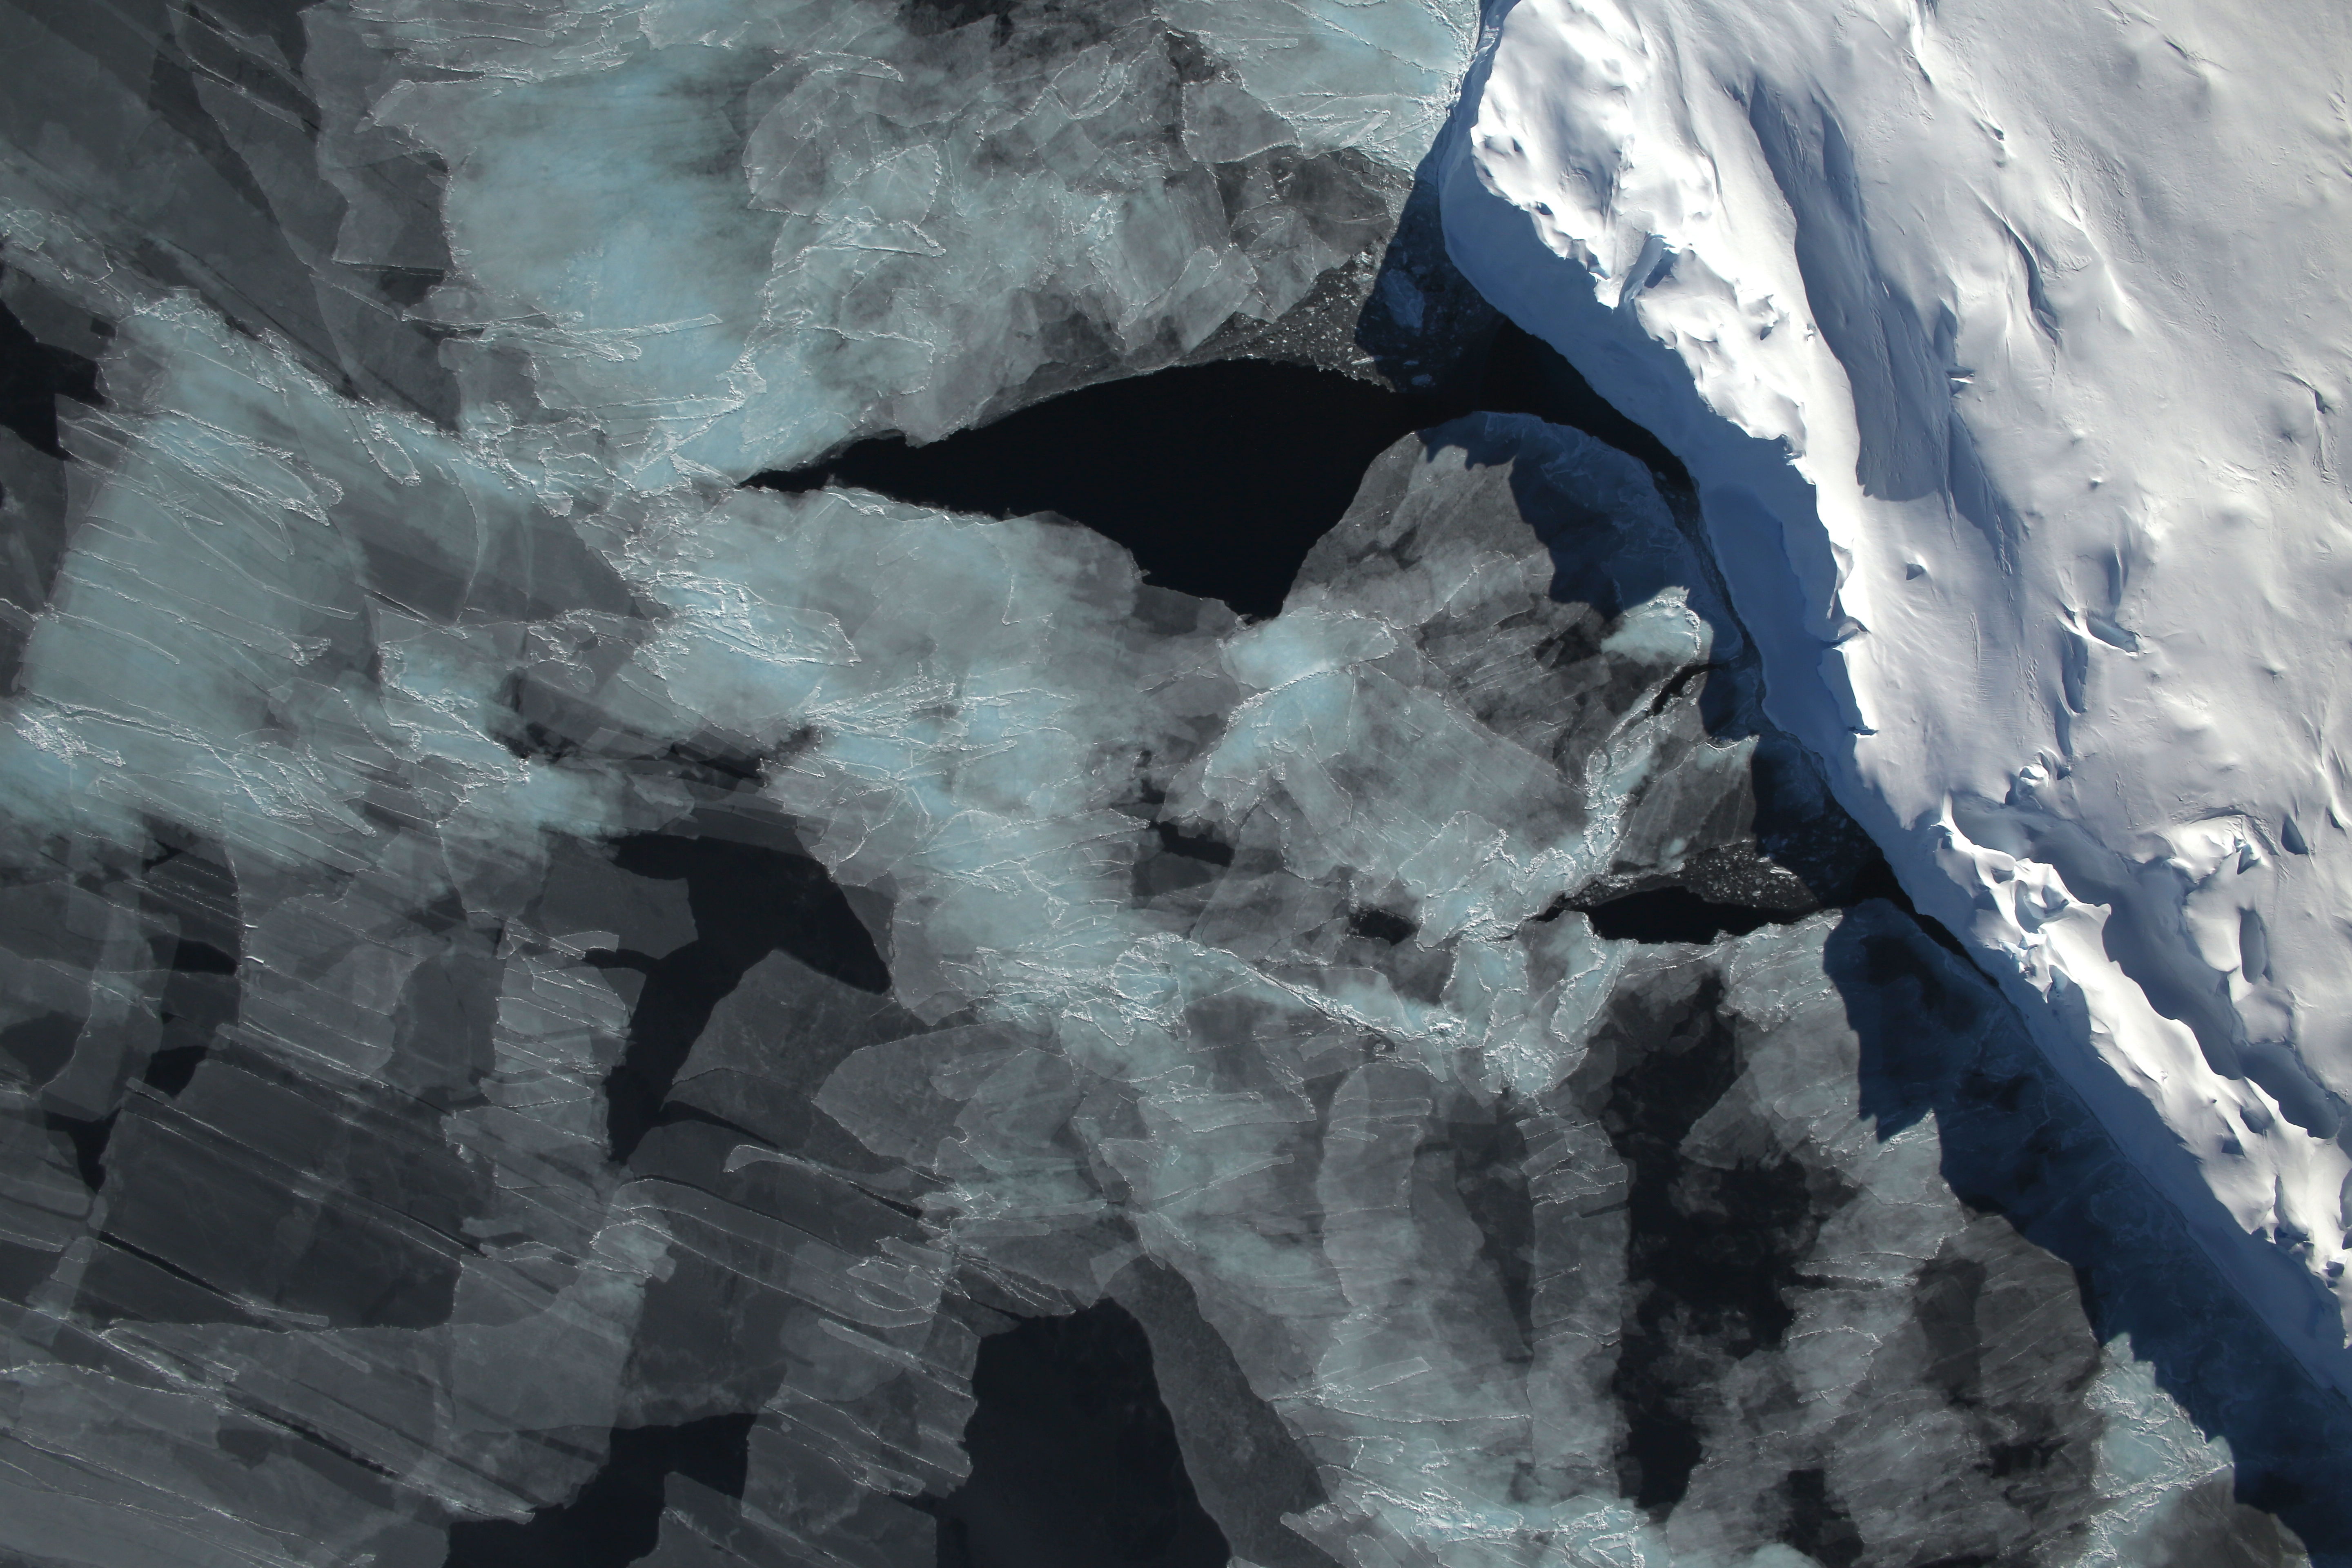

Bellingshausen Sea

A small hole in the clouds revealed newly formed sea ice in the Bellingshausen Sea next to an ice berg on Nov. 5, 2014 flight. NASA’s Operation IceBridge collected some rare images on a flight out of Punta Arenas, Chile on Nov. 5, 2014, on a science flight over western Antarctica dubbed Ferrigno-Alison-Abbott 01. The crew snapped a few shots of a calving front of the Antarctic ice sheet. This particular flight plan was designed to collect data on changes in ice elevation along the coast near the Ferrigno and Alison ice streams, on the Abbot Ice Shelf, and grounded ice along the Eights Coast.

Credit: NASA/Digital Mapping System